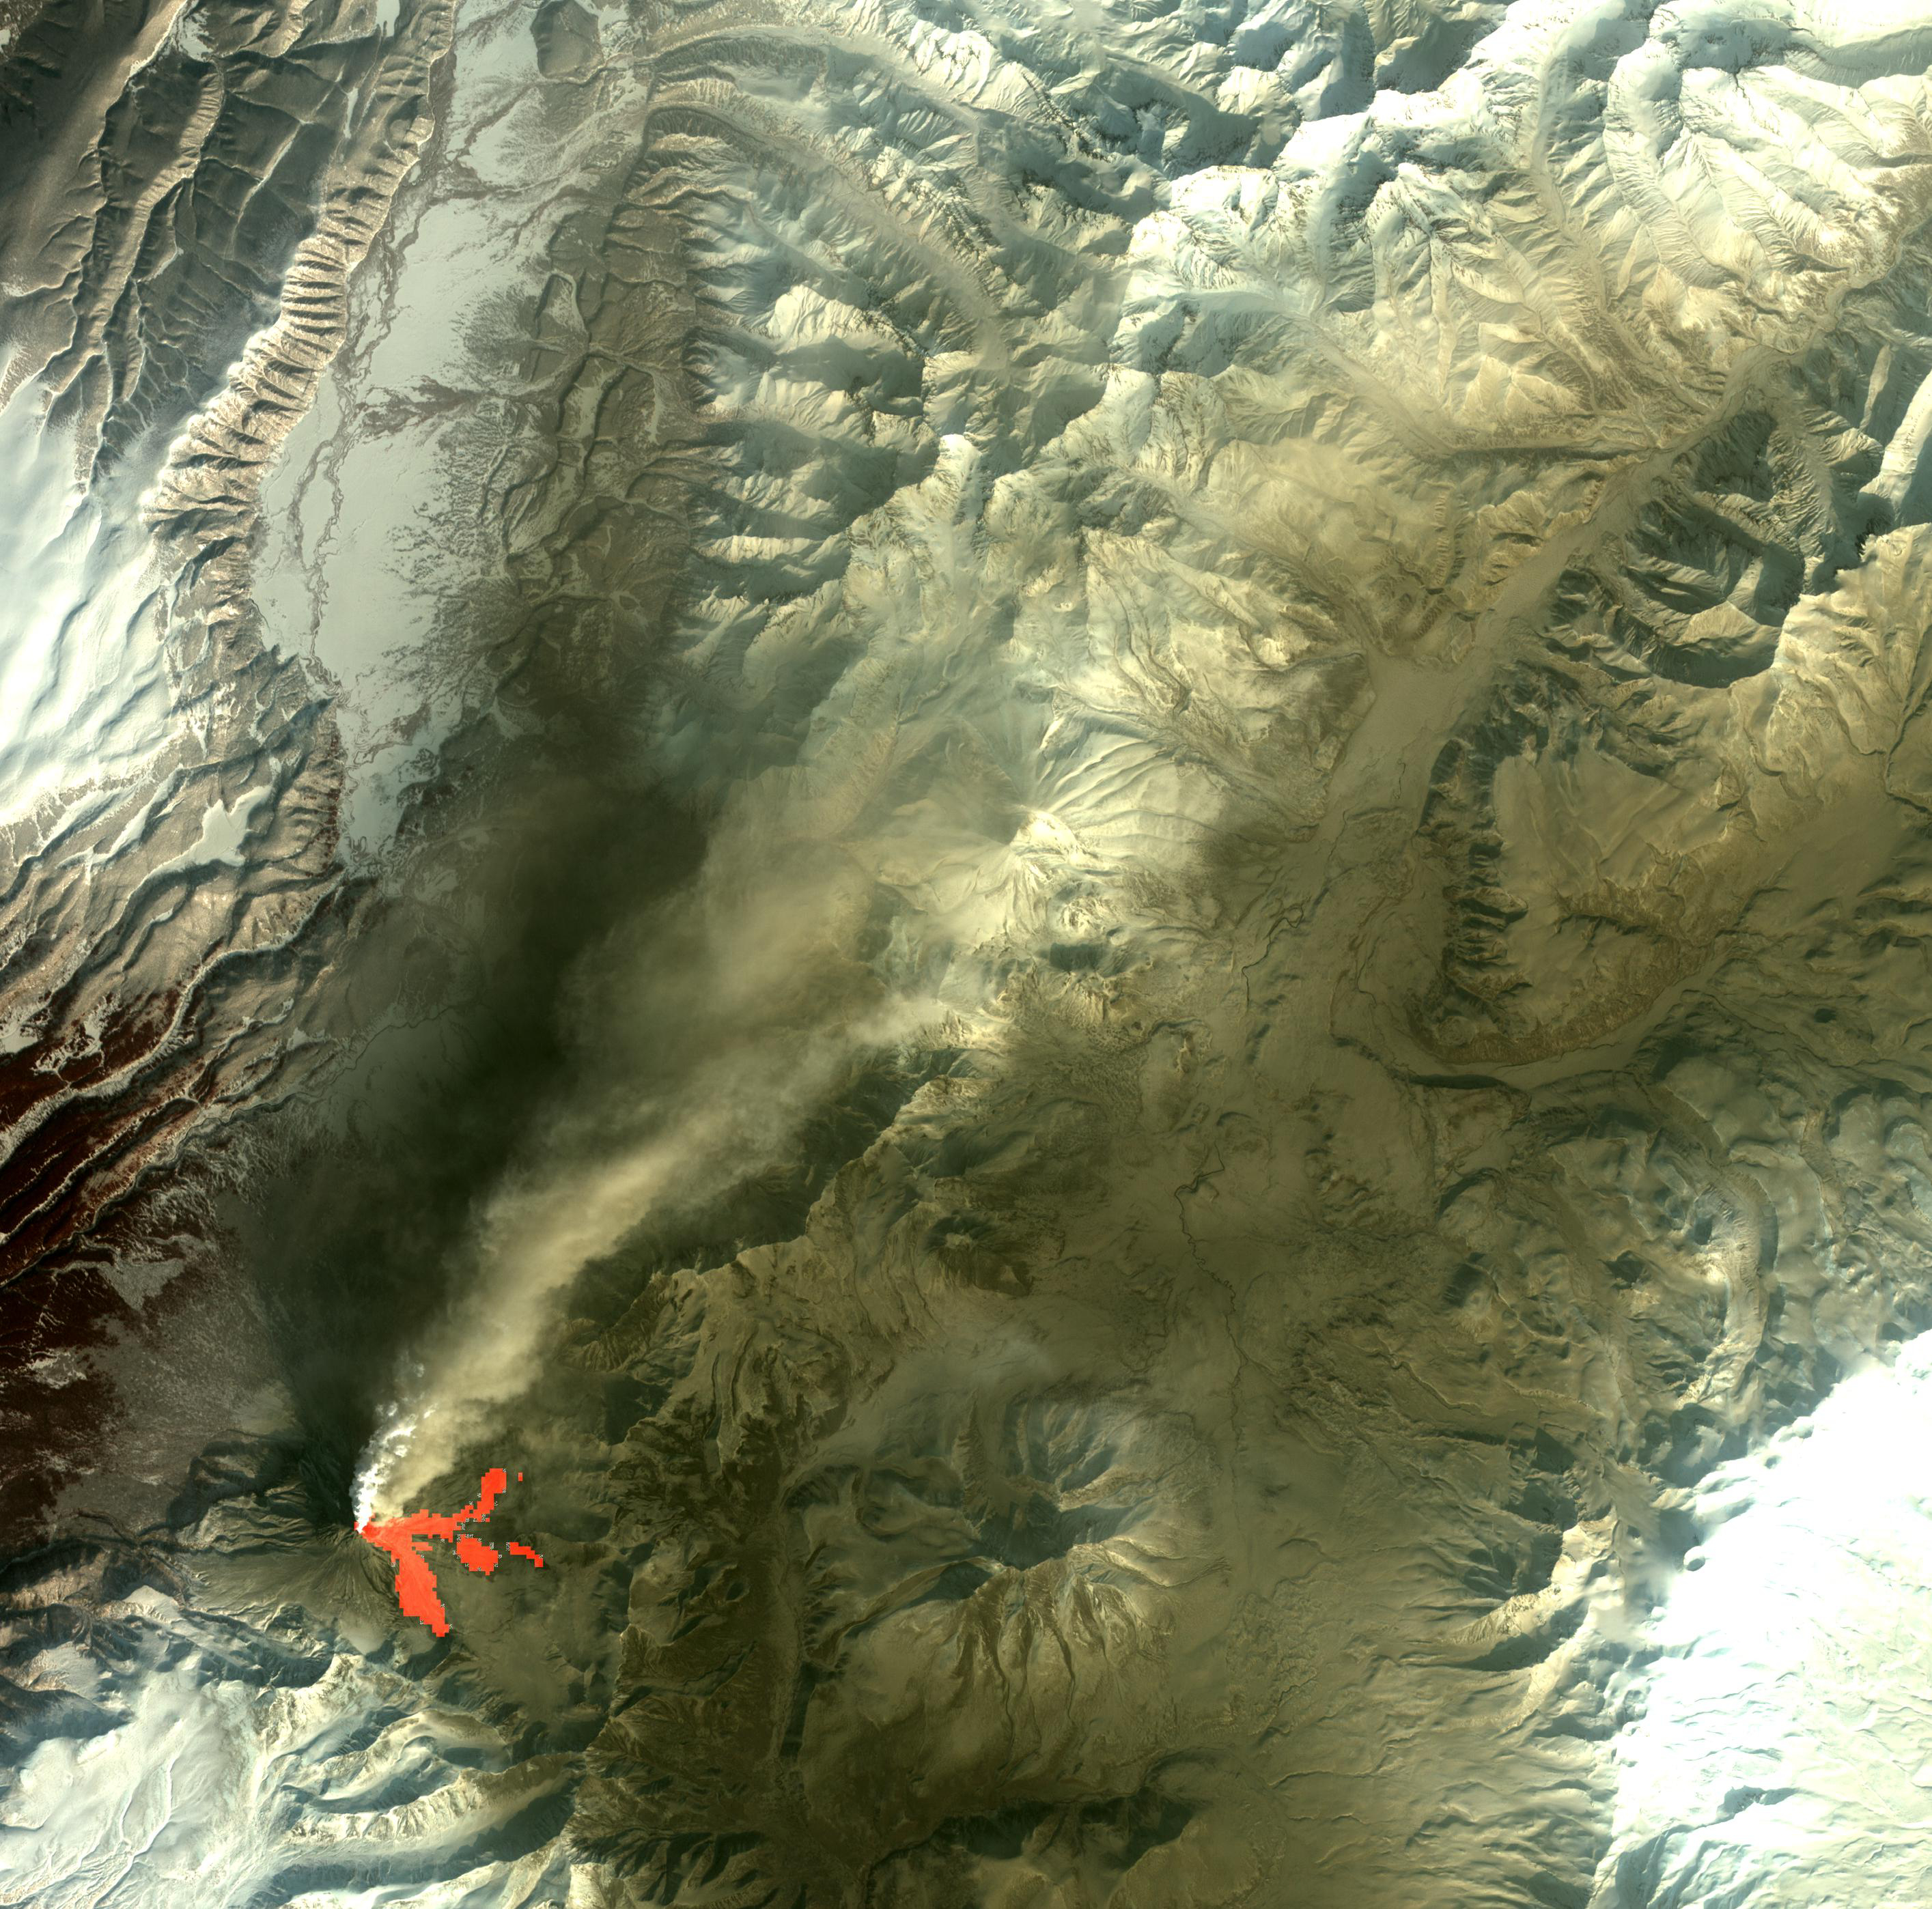

Kizimen Volcano, Kamchatka

Kizimen volcano in Kamchatka, Russia is an isolated stratovolcano, with a summit elevation of 2400 m. The summit consists of overlapping lava domes. In the last few months, Kizimen has erupted sporadically, sending eruption plumes as high as 3 km, and drifting more than 170 km. On February 25, a large ash-laden eruption plume can be seen, drifting towards the northeast. Thermal data (red) shows the presence of recent hot block-and-ash flows from summit dome collapses. The data cover an area of 42 x 42km, and are located at 55.2 degrees north latitude, 160.5 degrees east longitude.

With its 14 spectral bands from the visible to the thermal infrared wavelength region and its high spatial resolution of 15 to 90 meters (about 50 to 300 feet), ASTER images Earth to map and monitor the changing surface of our planet. ASTER is one of five Earth-observing instruments launched Dec. 18, 1999, on Terra. The instrument was built by Japan’s Ministry of Economy, Trade and Industry. A joint U.S./Japan science team is responsible for validation and calibration of the instrument and data products.

The broad spectral coverage and high spectral resolution of ASTER provides scientists in numerous disciplines with critical information for surface mapping and monitoring of dynamic conditions and temporal change. Example applications are: monitoring glacial advances and retreats; monitoring potentially active volcanoes; identifying crop stress; determining cloud morphology and physical properties; wetlands evaluation; thermal pollution monitoring; coral reef degradation; surface temperature mapping of soils and geology; and measuring surface heat balance.

The U.S. science team is located at NASA’s Jet Propulsion Laboratory, Pasadena, Calif. The Terra mission is part of NASA’s Science Mission Directorate, Washington, D.C.

Credit: NASA/GSFC/METI/ERSDAC/JAROS, and U.S./Japan ASTER Science Team